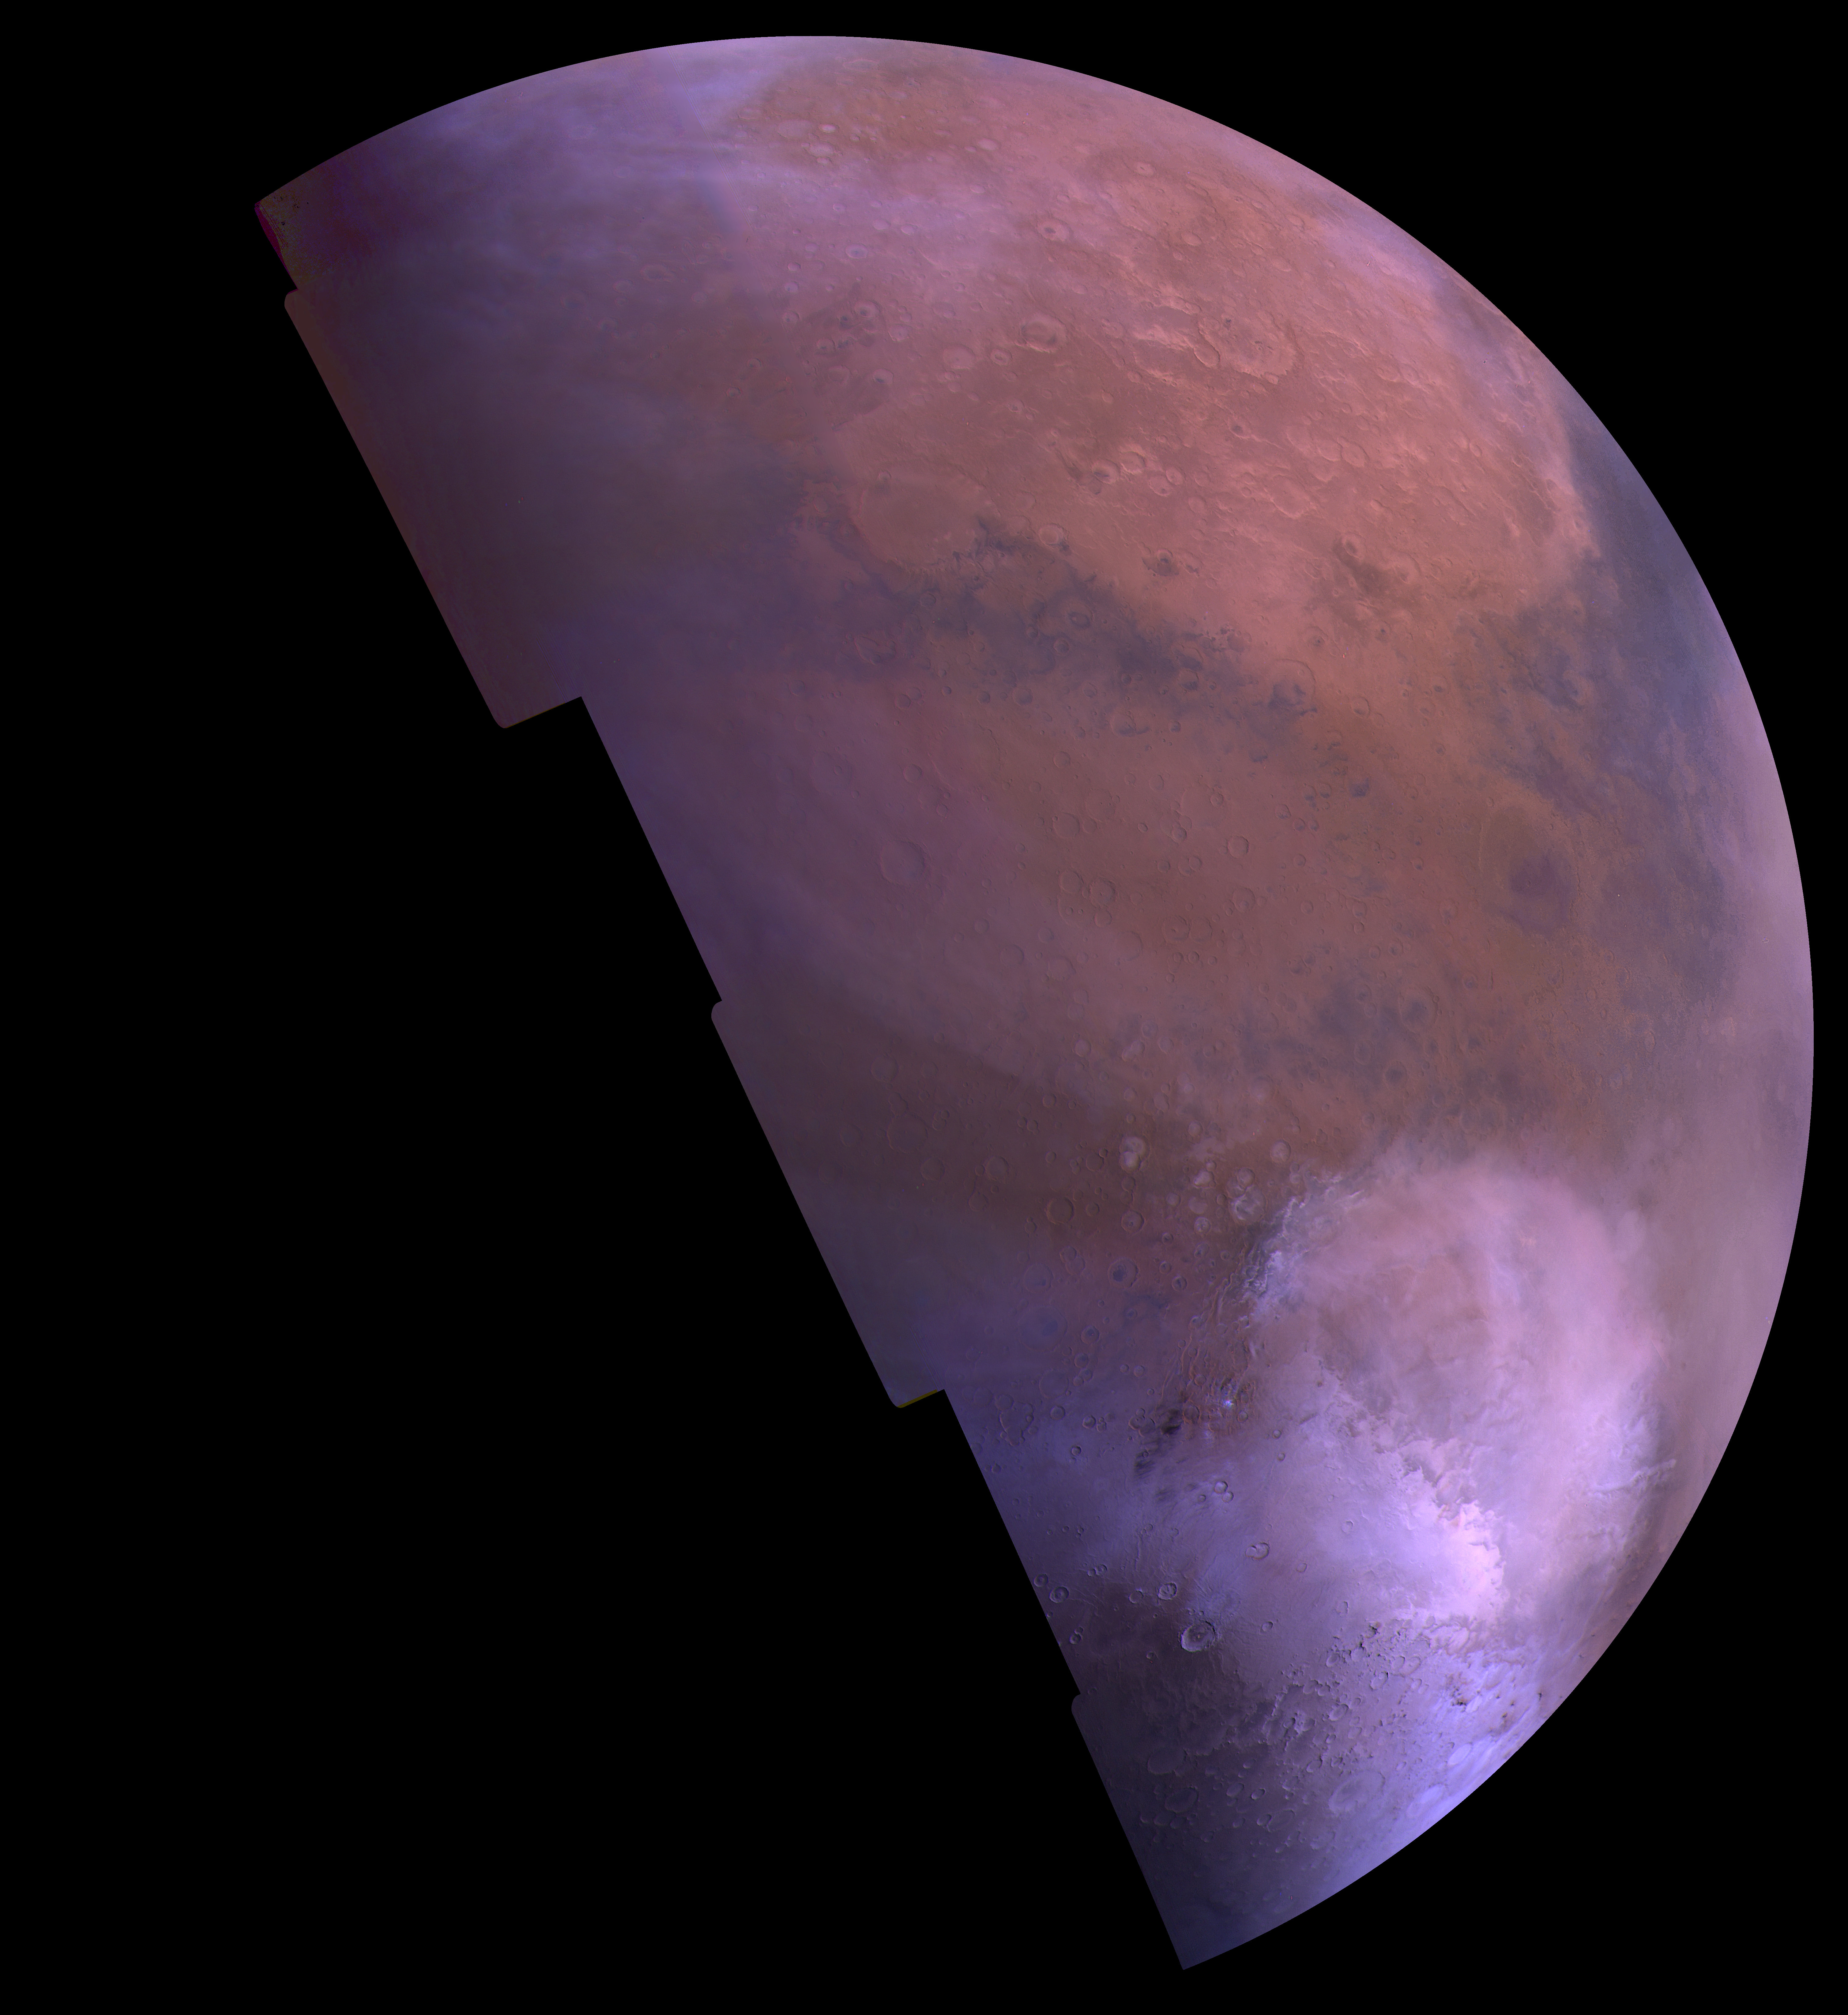

Hellas Mosaic

This mosaic comprises about 50 red-, green-, and violet-filter Viking Orbiter images, mosaiced in an orthographic projection at a scale of 1 km/pixel. The images were acquired in 1980 during late northern summer on Mars. The mosaic covers the region from latitude -70 degrees to 50 degrees and longitude 260 degrees to 360 degrees. The bright white region near the bottom of the image is due to carbon dioxide frost in the Hellas impact basin, which is about 2000 km in diameter. The bright yellow region at top is the Arabia region of Mars.

Credit: NASA/JPL/USGS